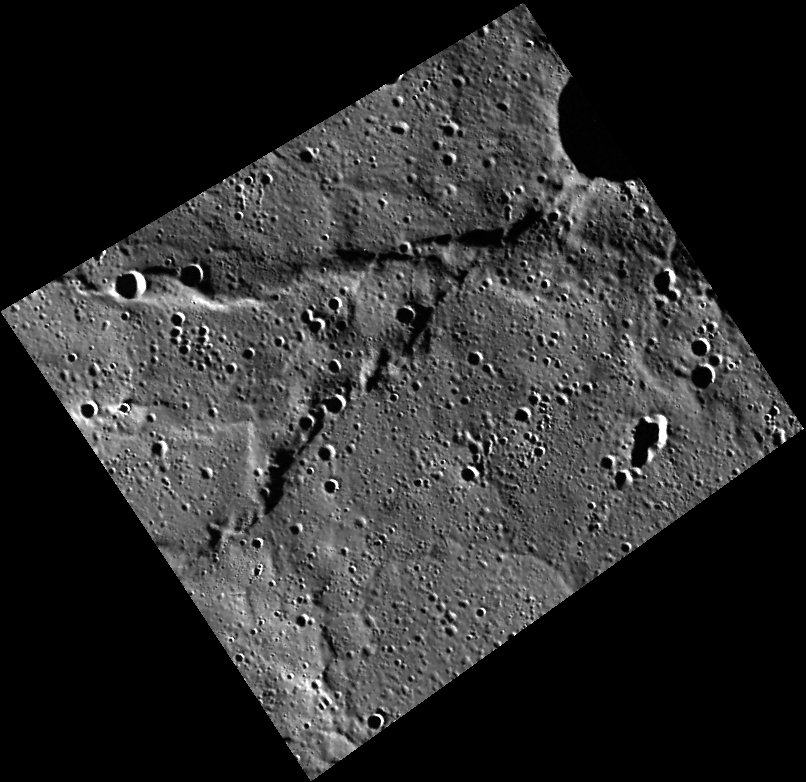

Flying V

This view of a location within Mercury’s northern volcanic plains includes a set of wrinkle ridges that form a “V” shape.

This image was acquired as part of MDIS’s high-resolution surface morphology base map. The surface morphology base map covers more than 99% of Mercury’s surface with an average resolution of 200 meters/pixel. Images acquired for the surface morphology base map typically are obtained at off-vertical Sun angles (i.e., high incidence angles) and have visible shadows so as to reveal clearly the topographic form of geologic features.

Date acquired: October 14, 2011
Image Mission Elapsed Time (MET): 227092494
Image ID: 884412
Instrument: Wide Angle Camera (WAC) of the Mercury Dual Imaging System (MDIS)
WAC filter: 7 (748 nanometers)
Center Latitude: 79.09°
Center Longitude: 352.7° E
Resolution: 140 meters/pixel
Scale: The “V” is about 59 km (37 mi.) long
Incidence Angle: 84.1°
Emission Angle: 28.2°
Phase Angle: 112.3°

The MESSENGER spacecraft is the first ever to orbit the planet Mercury, and the spacecraft’s seven scientific instruments and radio science investigation are unraveling the history and evolution of the Solar System’s innermost planet. MESSENGER acquired over 150,000 images and extensive other data sets. MESSENGER is capable of continuing orbital operations until early 2015.

For information regarding the use of images, see the MESSENGER image use policy.

Credit: NASA/Johns Hopkins University Applied Physics Laboratory/Carnegie Institution of Washington